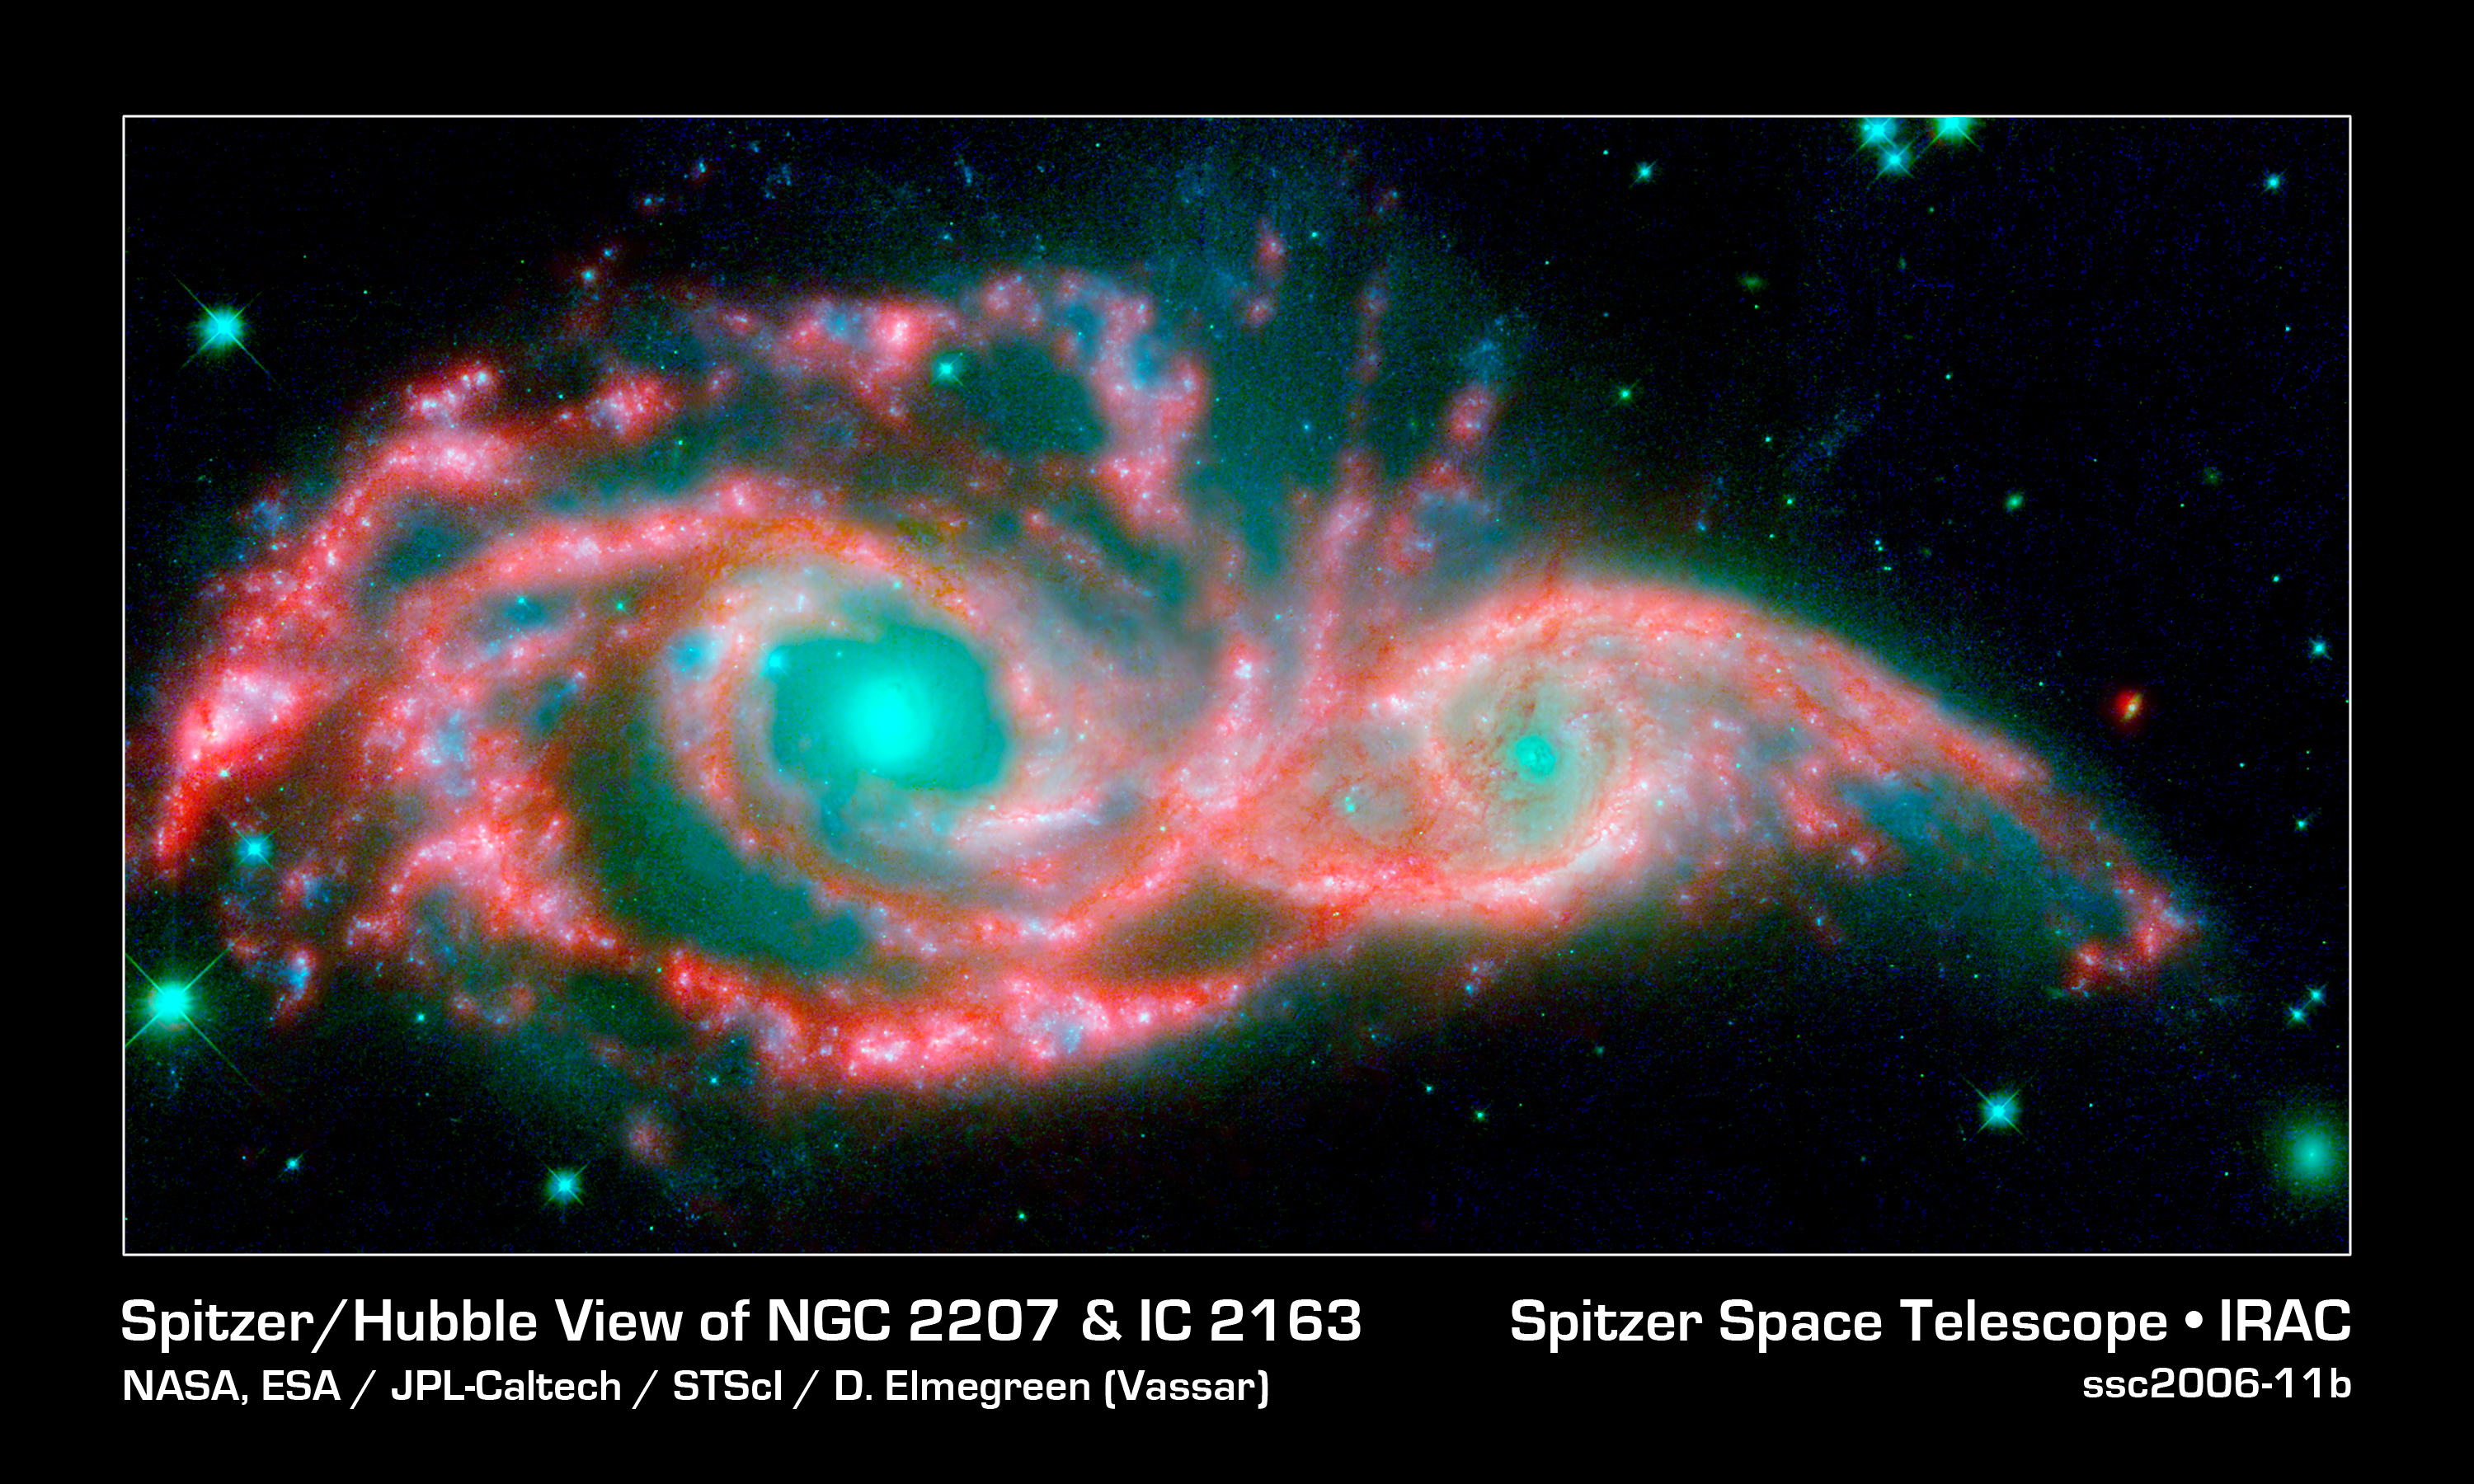

Eye in the Sky

These shape-shifting galaxies have taken on the form of a giant mask. The icy blue eyes are actually the cores of two merging galaxies, called NGC 2207 and IC 2163, and the mask is their spiral arms. The false-colored image consists of infrared data from NASA's Spitzer Space Telescope (red) and visible data from NASA's Hubble Space Telescope (blue/green).

NGC 2207 and IC 2163 met and began a sort of gravitational tango about 40 million years ago. The two galaxies are tugging at each other, stimulating new stars to form. Eventually, this cosmic ball will come to an end, when the galaxies meld into one. The dancing duo is located 140 million light-years away in the Canis Major constellation.

The infrared data from Spitzer highlight the galaxies' dusty regions, while the visible data from Hubble indicates starlight. In the Hubble-only image (not pictured here), the dusty regions appear as dark lanes.

The Hubble data correspond to light with wavelengths of .44 and .55 microns (blue and green, respectively). The Spitzer data represent light of 8 microns.

Credit: NASA, ESA/JPL-Caltech/STScI/D. Elmegreen (Vassar)